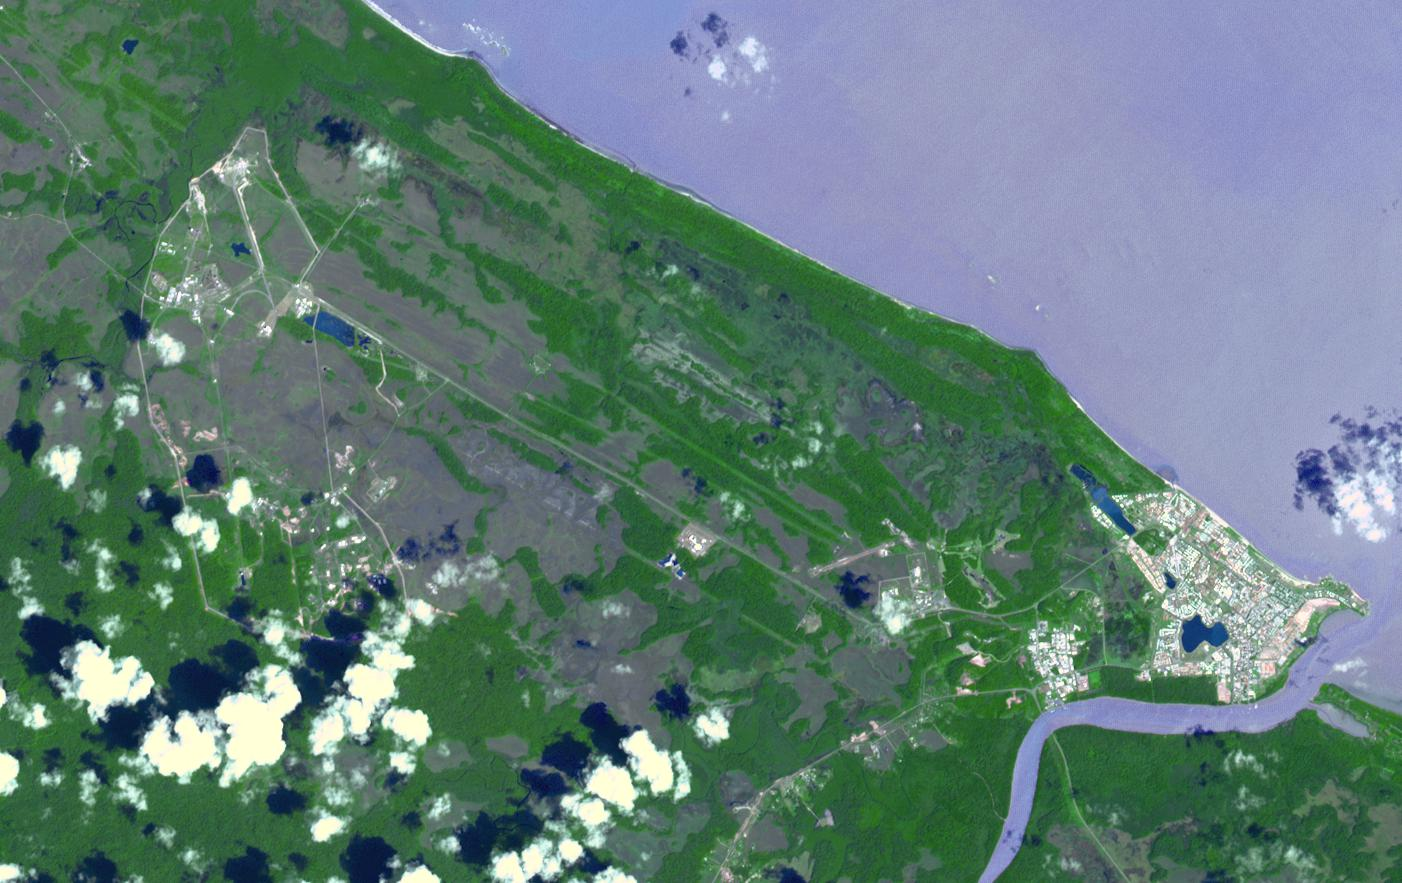

Kouru, French Guiana

At the mouth of the Kourou River, French Guiana, sits the town of Kourou. A short distance west of town is the Guiana Space Centre, where the European Space Agency, the French space agency CNES, and the commercial Arianespace conduct satellite launches.

With its 14 spectral bands from the visible to the thermal infrared wavelength region and its high spatial resolution of 15 to 90 meters (about 50 to 300 feet), ASTER images Earth to map and monitor the changing surface of our planet. ASTER is one of five Earth-observing instruments launched Dec. 18, 1999, on Terra. The instrument was built by Japan’s Ministry of Economy, Trade and Industry. A joint U.S./Japan science team is responsible for validation and calibration of the instrument and data products.

The broad spectral coverage and high spectral resolution of ASTER provides scientists in numerous disciplines with critical information for surface mapping and monitoring of dynamic conditions and temporal change. Example applications are: monitoring glacial advances and retreats; monitoring potentially active volcanoes; identifying crop stress; determining cloud morphology and physical properties; wetlands evaluation; thermal pollution monitoring; coral reef degradation; surface temperature mapping of soils and geology; and measuring surface heat balance.

The U.S. science team is located at NASA’s Jet Propulsion Laboratory, Pasadena, Calif. The Terra mission is part of NASA’s Science Mission Directorate, Washington, D.C.

Credit: NASA/GSFC/METI/ERSDAC/JAROS, and U.S./Japan ASTER Science Team